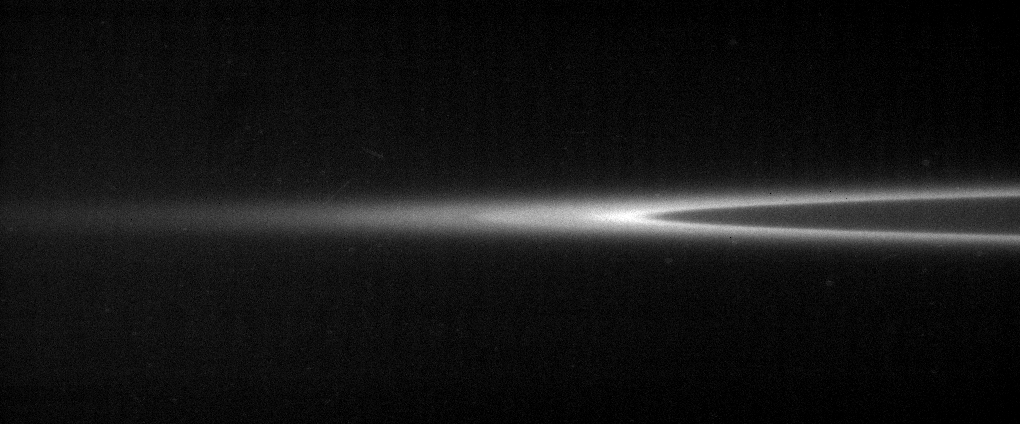

G Ring Aglow

Saturn’s G ring glows like a neon garland in this lovely narrow angle camera image from Cassini. The comparison between the diffuse outer boundary and the sharp inner edge of this ring, which consists of fine, dust-sized icy particles, is particularly noteworthy. Close Cassini views such as this should provide ring scientists with clues about how this ring is produced and confined.

The G ring extends from 166,000 to 173,200 kilometers (103,100 to 107,600 miles) from Saturn’s center. (Saturn is 120,500 kilometers [74,900 miles] wide at its equator.)

The image was taken in visible light with the Cassini narrow-angle camera on Oct. 24, 2005, at a distance of approximately 2.1 million kilometers (1.3 million miles) from Saturn. The image scale is 12 kilometers (8 miles) per pixel.

The Cassini-Huygens mission is a cooperative project of NASA, the European Space Agency and the Italian Space Agency. The Jet Propulsion Laboratory, a division of the California Institute of Technology in Pasadena, manages the mission for NASA’s Science Mission Directorate, Washington, D.C. The Cassini orbiter and its two onboard cameras were designed, developed and assembled at JPL. The imaging operations center is based at the Space Science Institute in Boulder, Colo.

Credit: NASA/JPL/Space Science Institute